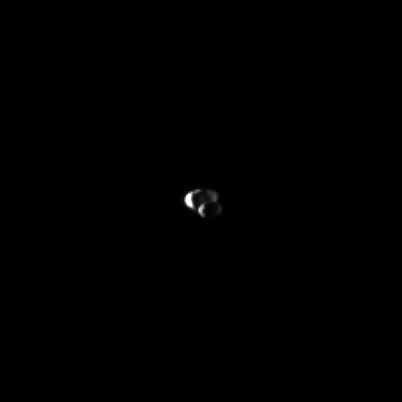

Epimetheus Before Janus

Saturn’s moon Epimetheus moves in front of the larger moon Janus as seen by the Cassini spacecraft.

This view looks toward the leading hemispheres of Epimetheus (113 kilometers, or 70 miles across) and Janus (179 kilometers, or 111 miles across). The moons are lit by sunlight on the left and light reflected off Saturn on the right.

The image was taken in visible green light with the Cassini spacecraft narrow-angle camera on April 2, 2010. The view was obtained at a distance of approximately 2.1 million kilometers (1.3 million miles) from Epimetheus and at a Sun-Epimetheus-spacecraft, or phase, angle of 120 degrees. The view was obtained at a distance of approximately 2.2 million kilometers (1.4 million miles) from Janus and at a Sun-Janus-spacecraft, or phase, angle of 120 degrees as well. Scale in the original image was about 13 kilometers (8 miles) per pixel on both moons. The image has been magnified by a factor of two and contrast-enhanced to aid visibility.

The Cassini-Huygens mission is a cooperative project of NASA, the European Space Agency and the Italian Space Agency. The Jet Propulsion Laboratory, a division of the California Institute of Technology in Pasadena, manages the mission for NASA’s Science Mission Directorate, Washington, D.C. The Cassini orbiter and its two onboard cameras were designed, developed and assembled at JPL. The imaging operations center is based at the Space Science Institute in Boulder, Colo.

Credit: NASA/JPL/Space Science Institute